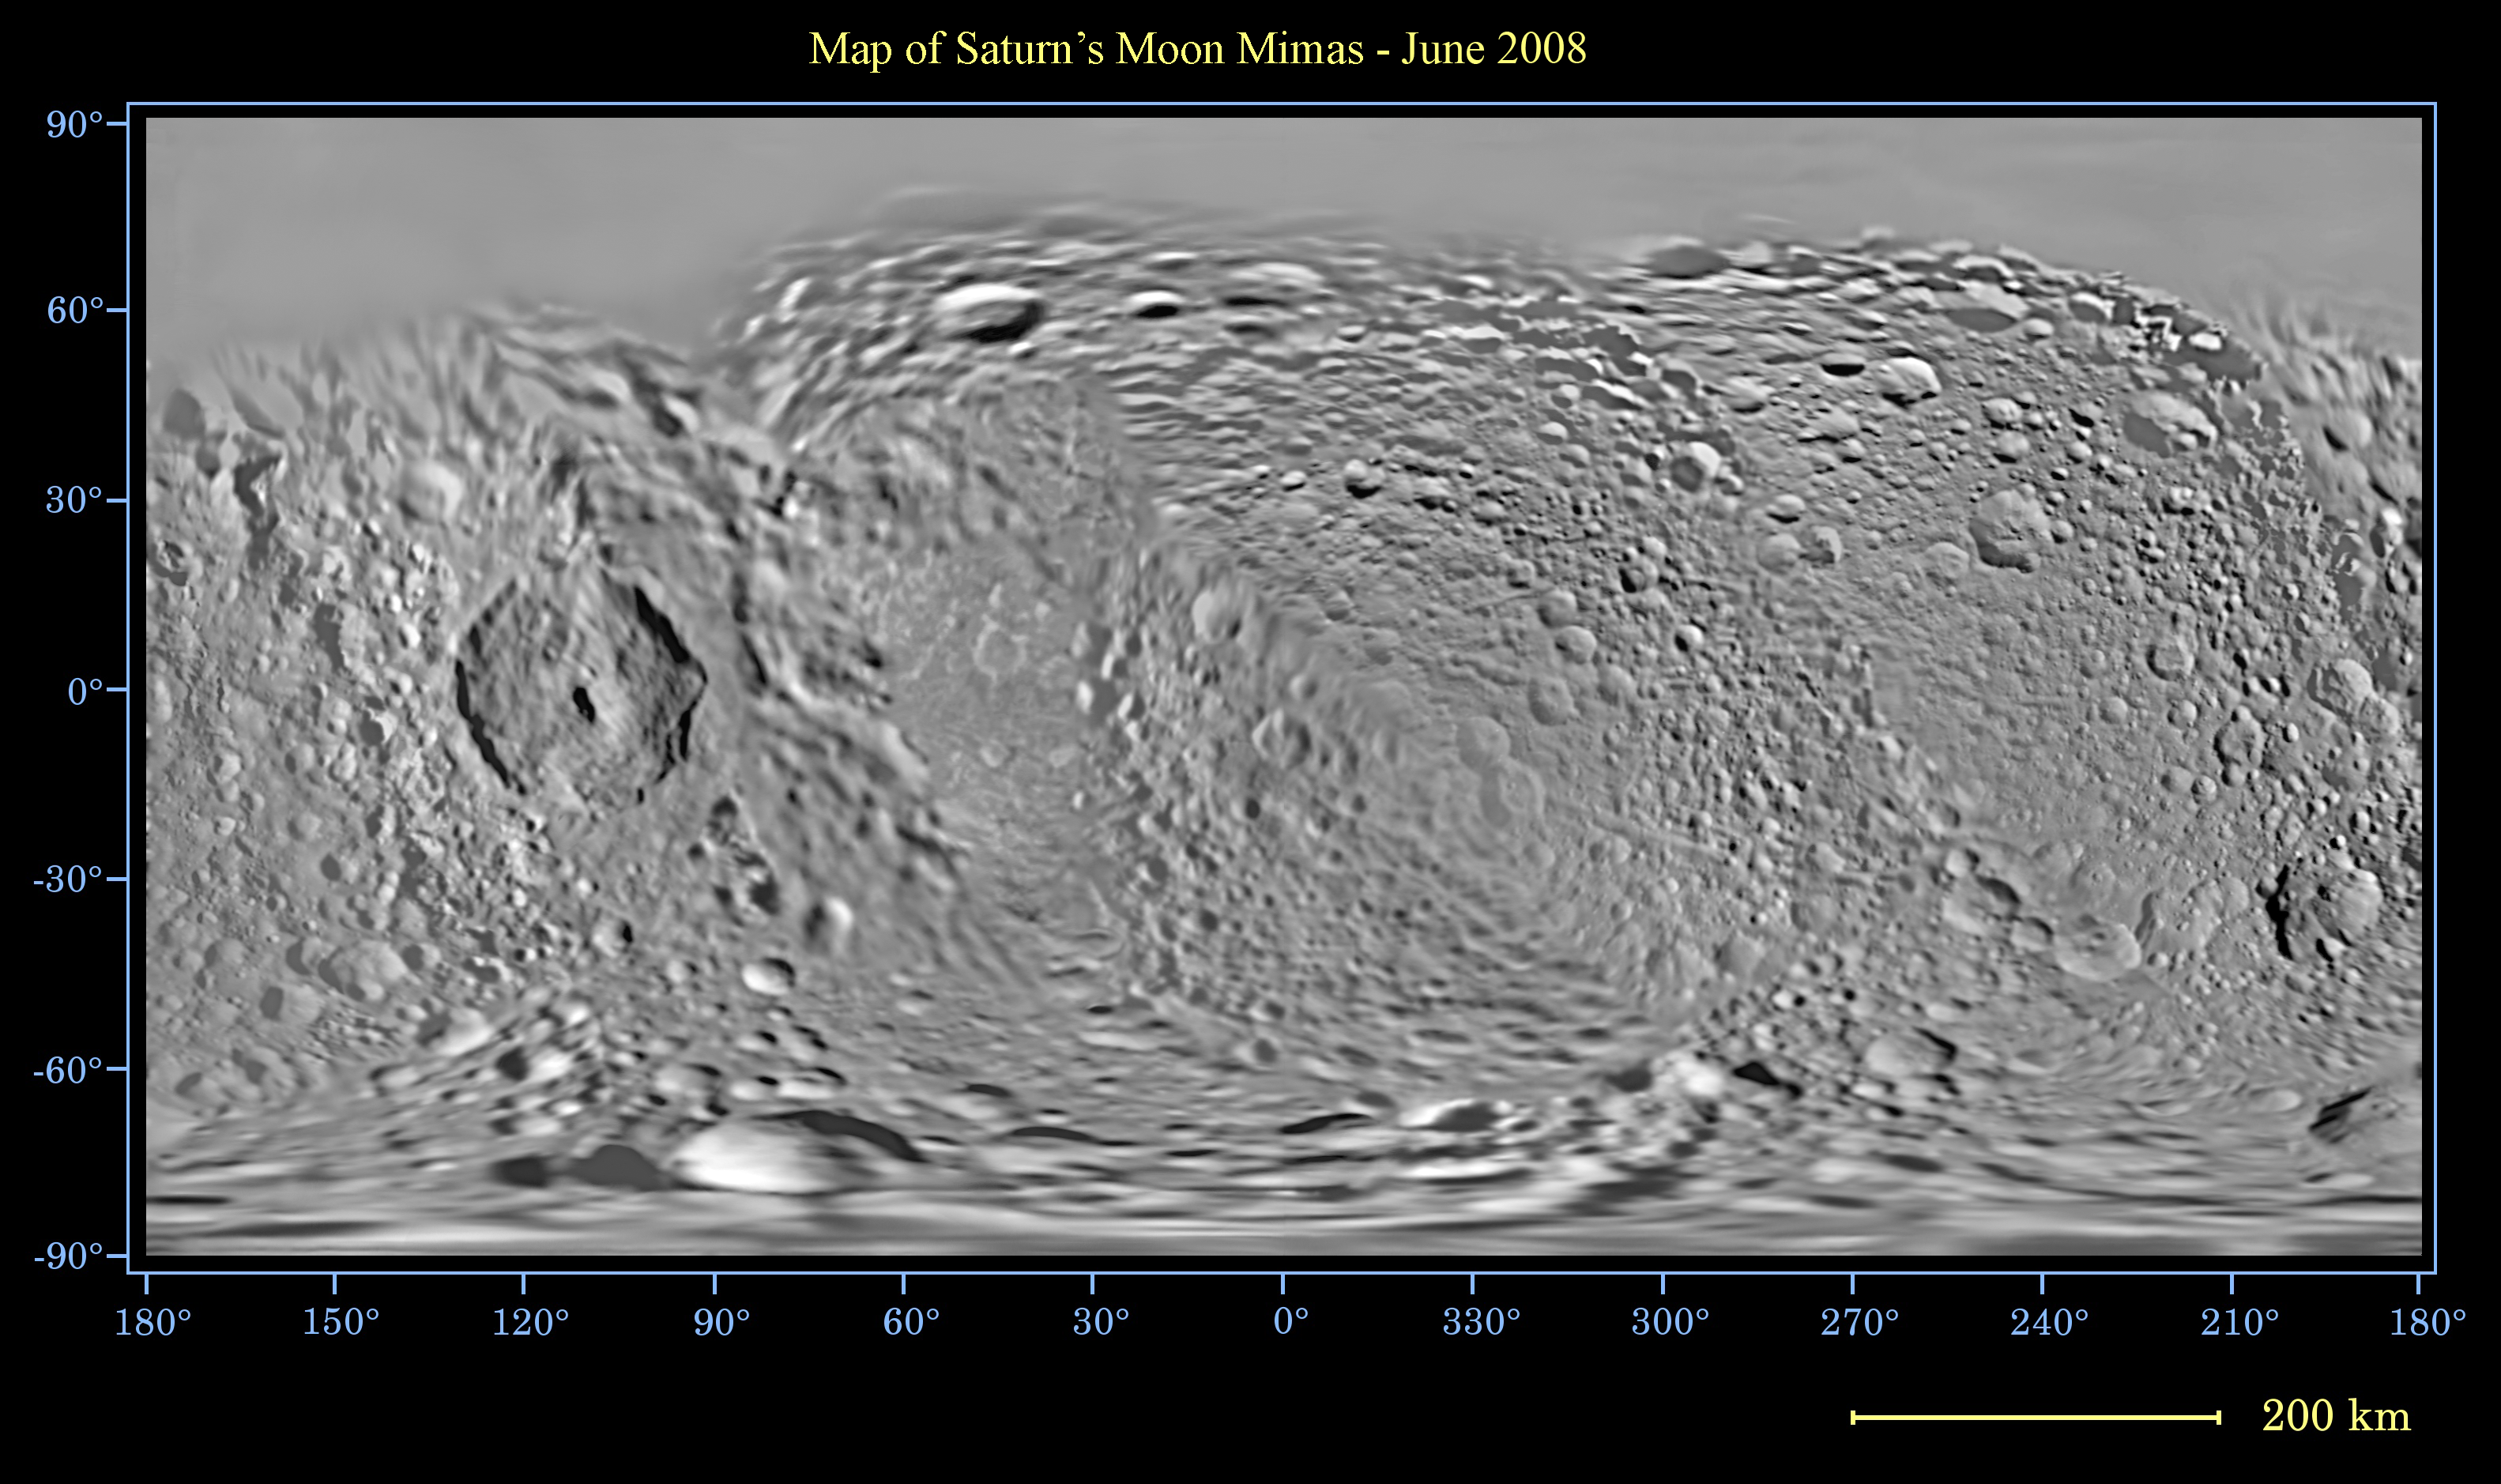

Map of Mimas – June 2008

This global map of Saturn’s moon Mimas was created using images taken during Cassini spacecraft flybys, with Voyager images filling in the gaps in Cassini’s coverage.

The moon’s large, distinguishing crater, Herschel, is seen on the map at left.

The map is an equidistant (simple cylindrical) projection and has a scale of 432 meters (1,417 feet) per pixel at the equator. The mean radius of Mimas used for projection of this map is 198.2 kilometers (123.2 miles). The resolution of the map is 8 pixels per degree. This mosaic map is an update to the version released in January 2008 (see PIA08344).

The Cassini-Huygens mission is a cooperative project of NASA, the European Space Agency and the Italian Space Agency. The Jet Propulsion Laboratory, a division of the California Institute of Technology in Pasadena, manages the mission for NASA’s Science Mission Directorate, Washington, D.C. The Cassini orbiter and its two onboard cameras were designed, developed and assembled at JPL. The imaging operations center is based at the Space Science Institute in Boulder, Colo.

Credit: NASA/JPL/Space Science Institute